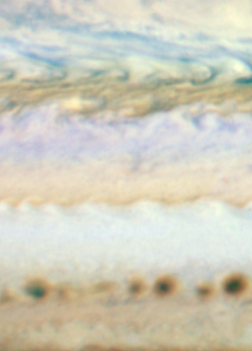

HST WFC3 Jupiter Image (June 7, 2010) – Detail

Object Name: Jupiter
Object Description: Planet
Instrument: HST/WFC3/UVIS
Filters: F395N (395 nm), F502N (502 nm), and F631N (631 nm)

The image is a composite of separate exposures made by the WFC3 instrument on the Hubble Space Telescope. Three filters were used to sample narrow wavelength ranges. The color results from assigning different hues (colors) to each monochromatic image. In this case, the assigned colors are: Blue: F395N (395 nm) Green: F502N (502 nm) Red: F631N (631 nm)

Credit: NASA, ESA, M.H. Wong (University of Califoria, Berkeley), H.B. Hammel (Space Science Institute, Boulder, Colo.), A.A. Simon-Miller (Goddard Space Flight Center), and the Jupiter Impact Science Team